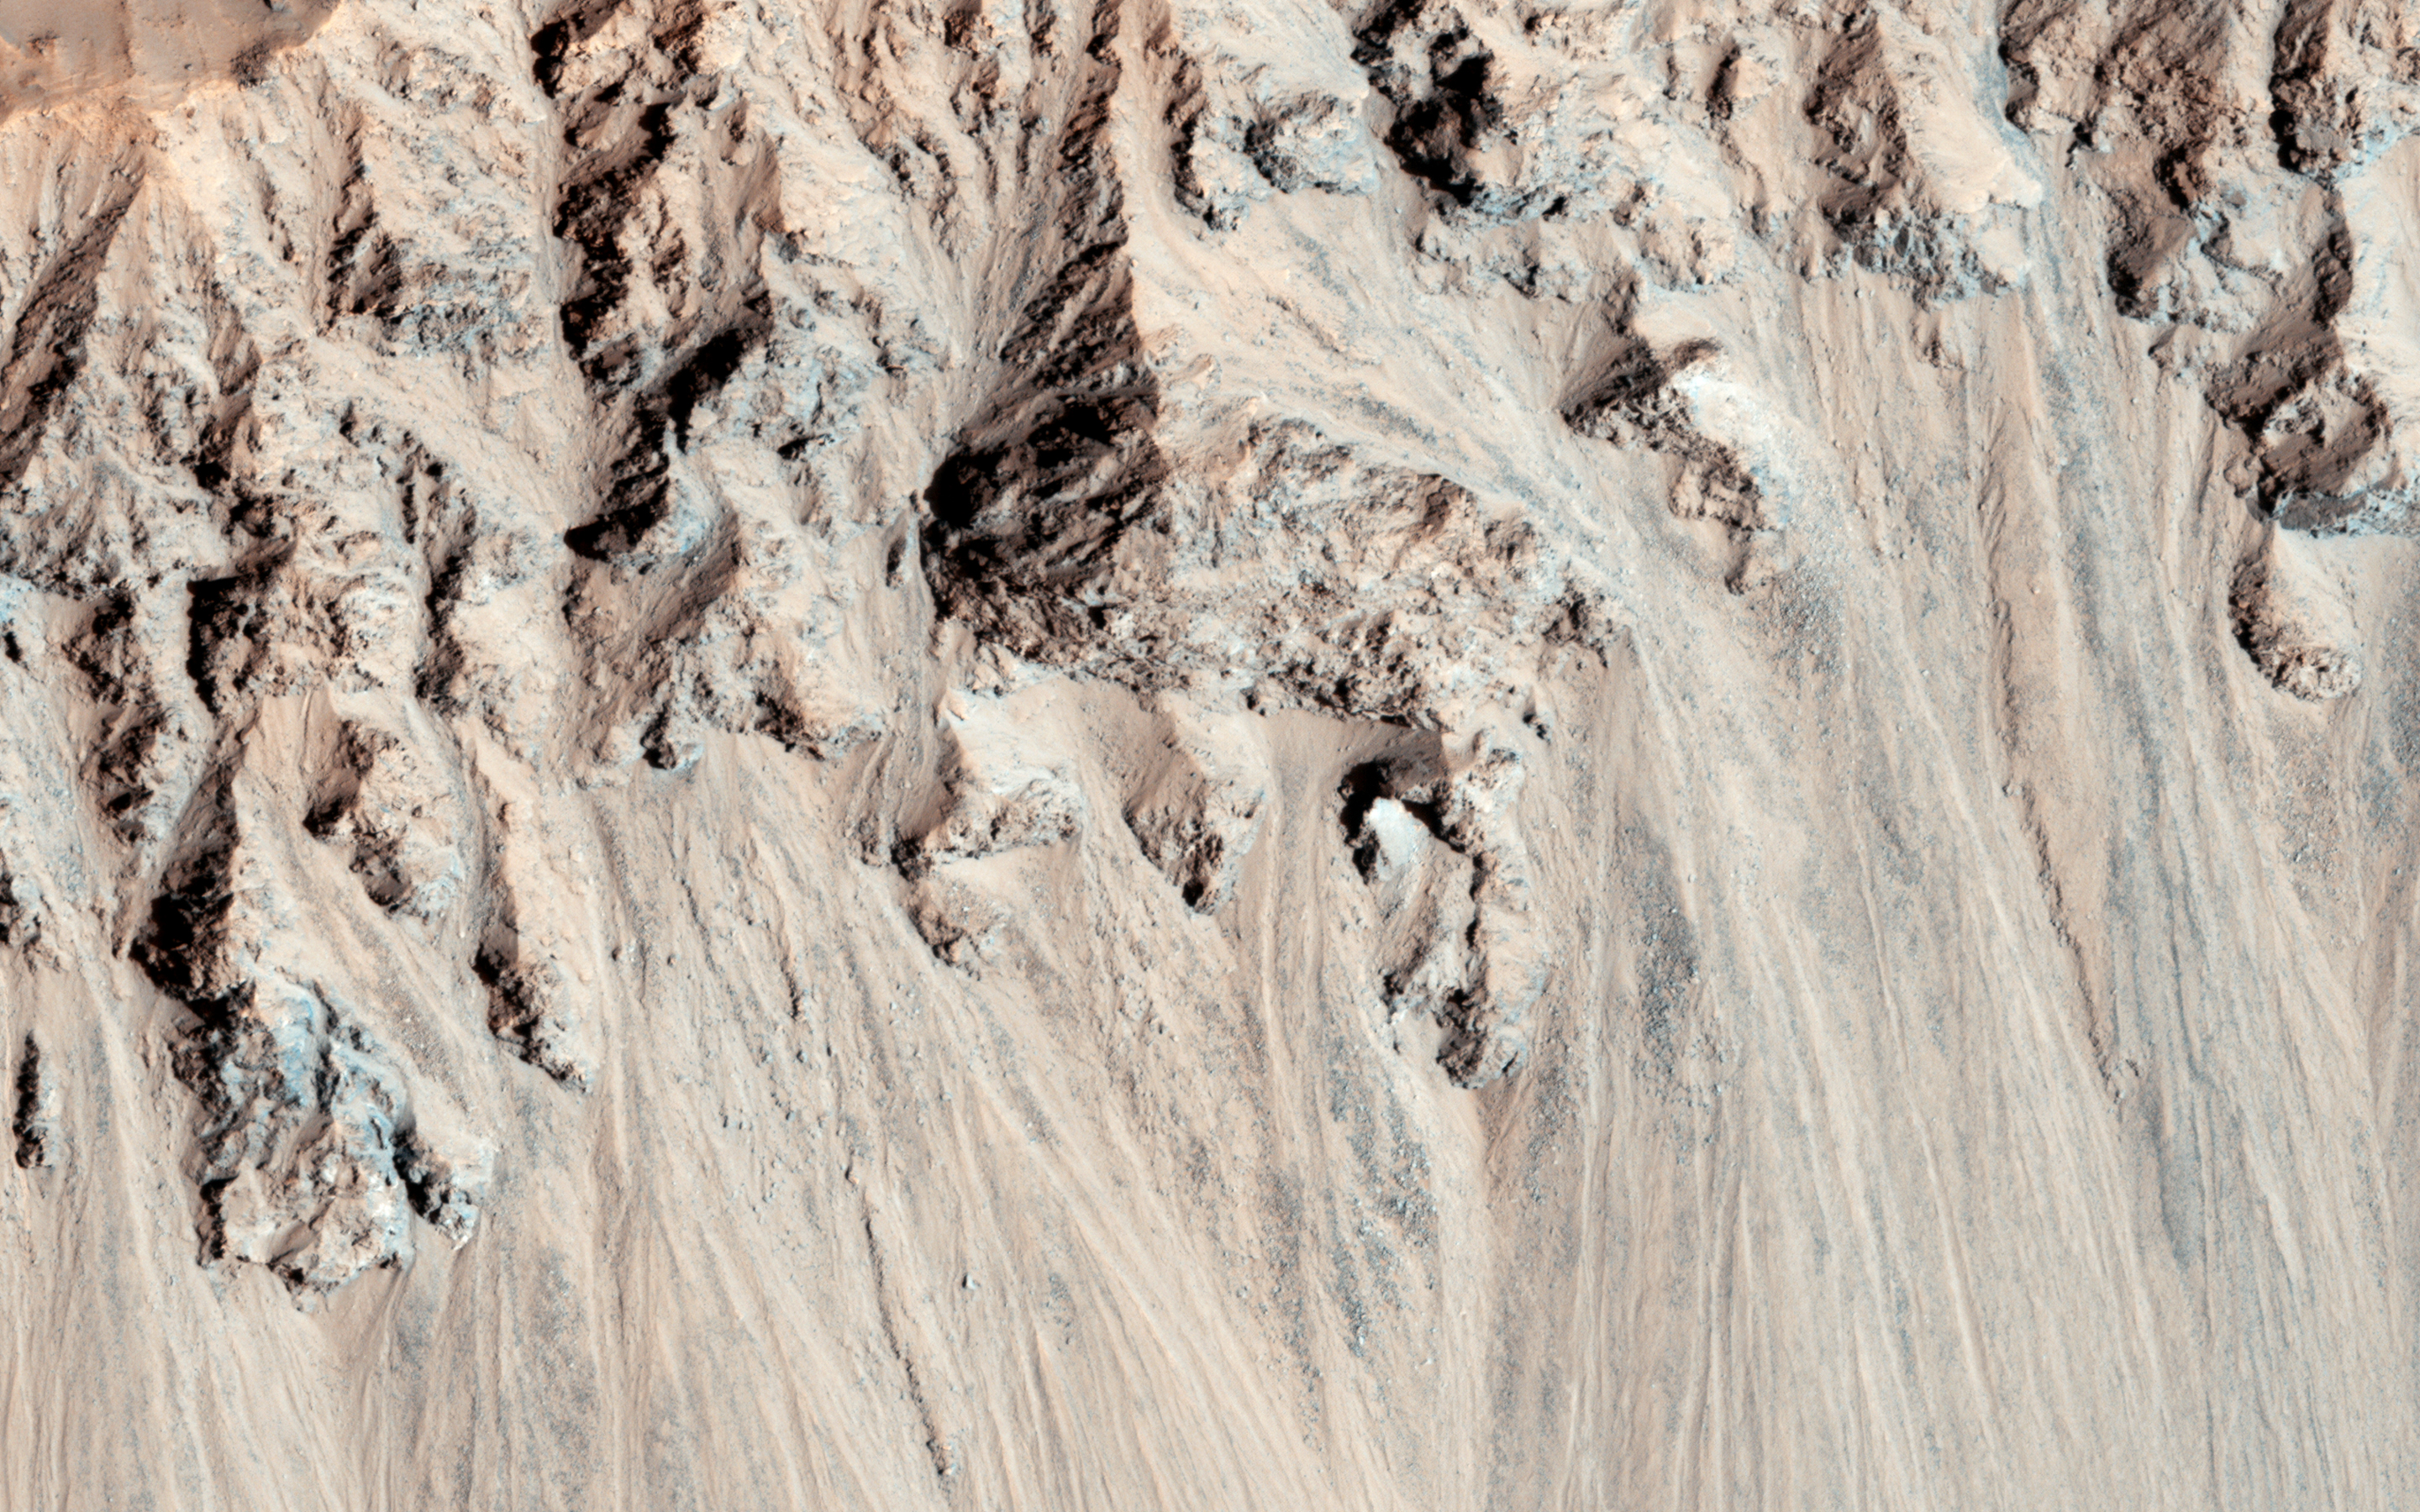

Crater with Debris Aprons in Tyrrhena Terra

This well-preserved impact crater in Tyrrhena Terra, northeast of Hellas Planitia, is approximately 6 kilometers in diameter. The interior rims of this crater are lined with debris aprons consisting of material eroded from the alcoves at the top of the crater walls.

The resolution of the HiRISE camera is able to see accumulations of meter-scale rocks at the base of the debris aprons. The interior crater floor has exposures of bright-toned material and small aeolian ripples.

HiRISE is one of six instruments on NASA’s Mars Reconnaissance Orbiter. The University of Arizona, Tucson, operates the orbiter’s HiRISE camera, which was built by Ball Aerospace & Technologies Corp., Boulder, Colo. NASA’s Jet Propulsion Laboratory, a division of the California Institute of Technology in Pasadena, manages the Mars Reconnaissance Orbiter Project for the NASA Science Mission Directorate, Washington.

Credit: NASA/JPL-Caltech/Univ. of Arizona